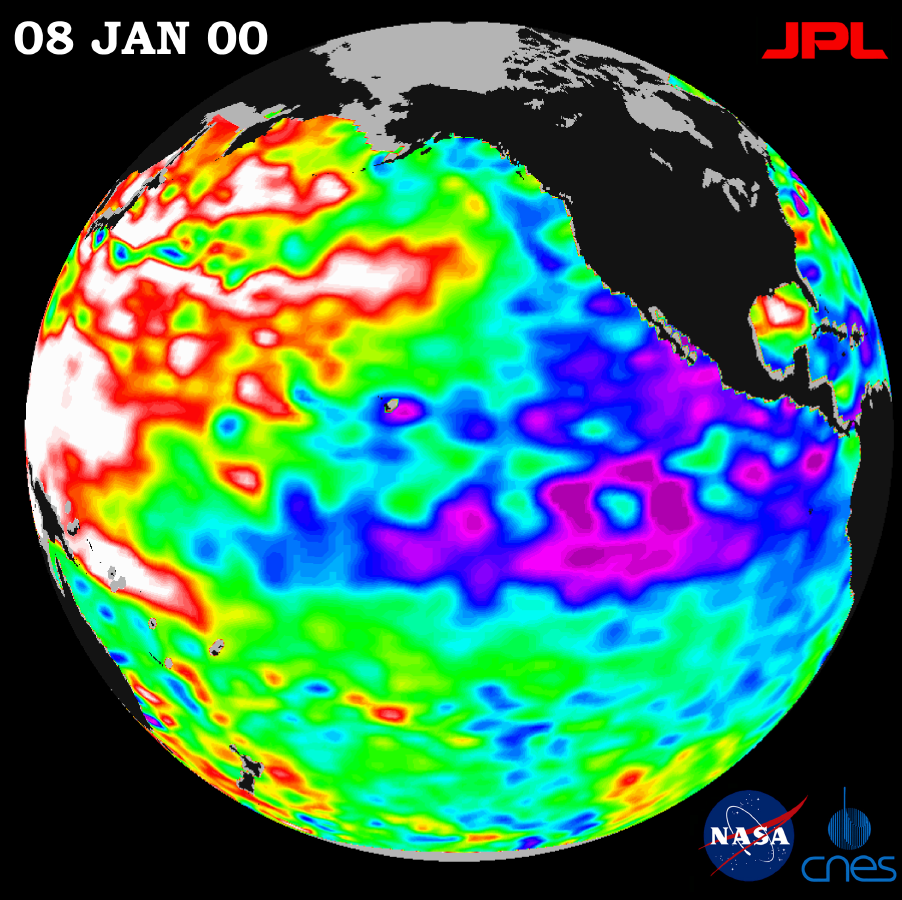

TOPEX/El Niño Watch – La Niña Persistence May be Part of Larger Climate Pattern, January 8, 2000

A giant horseshoe pattern of higher than normal sea-surface heights developing over the last year is beginning to dominate the entire western Pacific and Asiatic oceans, new imagery from the U.S.-French TOPEX/Poseidon satellite shows.

Scientists at NASA’s Jet Propulsion Laboratory, Pasadena, Calif., studying the new data believe these abnormally warm ocean temperatures, which contrast with a cool La Niña, may be part of a larger, longer-lasting climate pattern.

The latest data, taken December 30, 1999 through January 8, 2000, show that this slower-developing condition covers most of the Pacific Ocean and has significant implications for global climate change, especially over North America, said Dr. William Patzert, an oceanographer at JPL.

“In contrast with the more spectacular but shorter duration El Niño and La Niña events, this multiple-year trend may be part of a decade-long pattern known as the Pacific decadal oscillation,” Patzert said. “The persistence of these abnormally high and low Pacific sea-surface patterns, along with warmer and colder than average ocean temperatures, tells us there is much more than an isolated La Niña occurring in the Pacific Ocean.”

Satellite data from the National Oceanic and Atmospheric Administration clearly illustrate the pattern. Sea-surface temperatures, which directly affect the atmosphere on a daily basis, are available at http://psbsgi1.nesdis.noaa.gov:8080/PSB/EPS/SST/climo.html, and show the same warm and cool water patterns.

“These warmer and cooler than normal sea-surface temperatures influence our atmosphere every day, while sea-surface heights are a measure of how much heat is stored in the ocean below,” Patzert said. “When you put these two pieces of the climate puzzle together, they will tell us both about what is influencing today’s weather and how much heat is being stored in the ocean to fuel future planetary climate events.”

The Pacific decadal oscillation waxes and wanes approximately every 20 to 30 years, alternating between its present phase, with a warm horseshoe pattern of higher than normal sea-surface heights connecting the north, west and southern Pacific, in contrast to a cool wedge of lower than normal sea-surface heights in the eastern equatorial Pacific. After that the Pacific switches to the opposite phase, showing a reversal of the warm and cool regions; the horseshoe becomes cool and the wedge warms.

The strength of this climate trend is seen in the current TOPEX/Poseidon satellite image, available at http://www.jpl.nasa.gov/elnino. Sea-surface height is shown relative to normal (green) height and reveals cooler water (blue and purple) measuring between 8 and 24 centimeters (3 and 9 inches) lower than normal along the coast of Central and South America, and stretching out into the equatorial Pacific. The giant horseshoe of warmer water (red and white) dominating the western and mid-latitude Pacific has higher than normal sea-surface heights of between 8 and 24 centimeters (3 and 9 inches). For the past year, warmer waters have been expanding slowly and are now beginning to dominate the western and north Pacific.

Although it is too early to definitively label these basin-wide conditions as a strong, multiple-year Pacific decadal oscillation, the current image suggests that simple labels or explanations such as a continuing La Niña/El Niño climate condition could be misleading, Patzert said. In the coming year, scientists using TOPEX/Poseidon data will continue to monitor the development of these conditions and their implications for climate in the next several years.

The U.S.-French TOPEX/Poseidon mission is managed JPL for the NASA’s Earth Science Enterprise, Washington, D.C. JPL is a division of the California Institute of Technology in Pasadena.

Credit: NASA/JPL